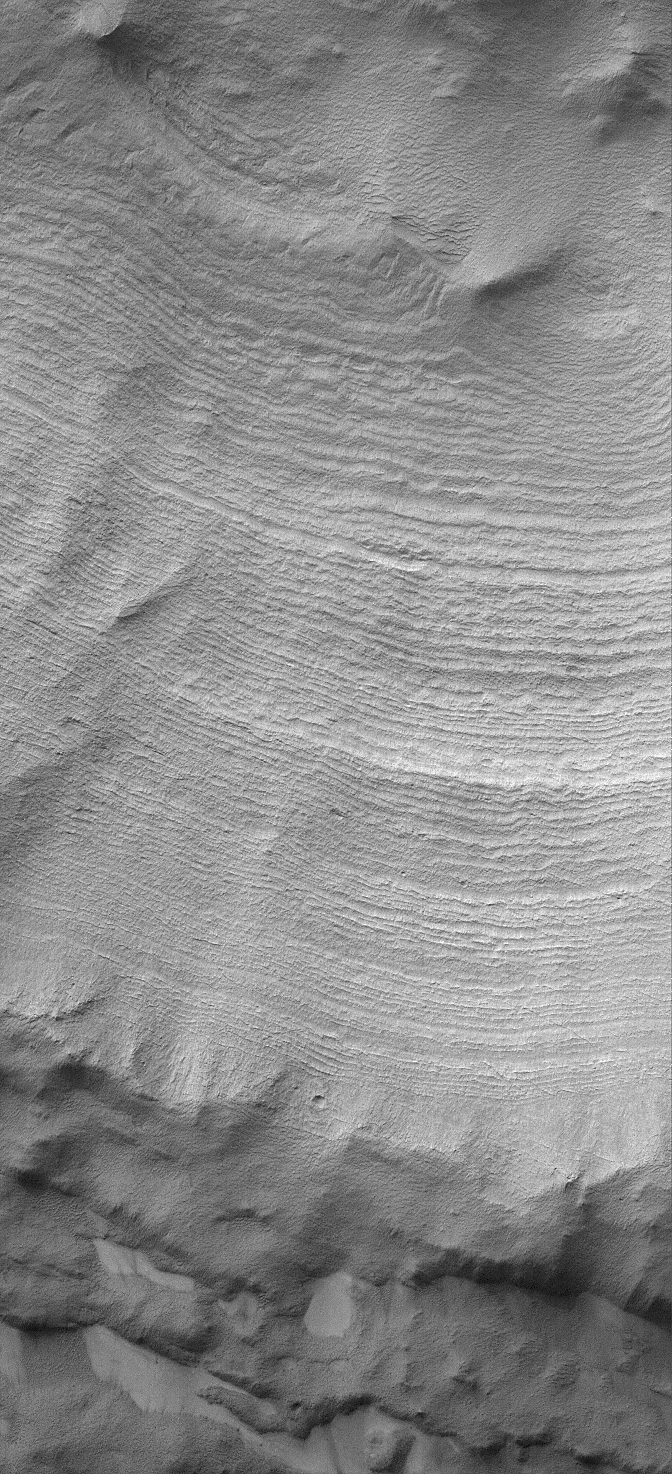

Layered South Polar Slope

28 March 2004
This Mars Global Surveyor (MGS) Mars Orbiter Camera (MOC) image shows layers exposed in the walls of a crater-like form (only partially seen here) in the south polar region. These layers record some of the history of the martian south pole, although deciphering this record will require human or robotic explorers to get a closer view. The layered outcrop is located near 84.6°S, 359.6°W. The image covers an area about 3 km (1.9 mi) across. Sunlight illuminates the scene from the upper left.

Credit: NASA/JPL/Malin Space Science Systems